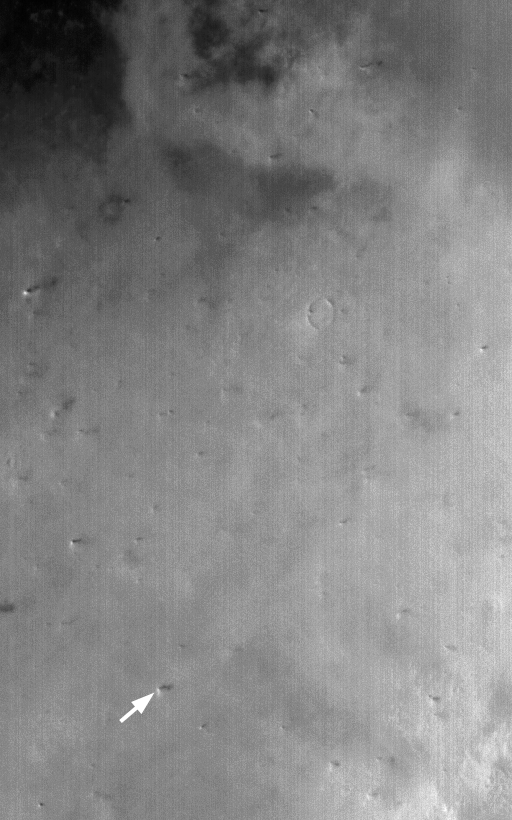

Big Dust Devils

28 January 2004
Northern Amazonis Planitia is famous for its frequent, large (> 1 km high) dust devils. They occur throughout the spring and summer seasons, and can be detected from orbit, even at the ~240 meters (~278 yards) per pixel resolution of the Mars Global Surveyor (MGS) Mars Orbiter Camera (MOC) wide angle instruments. This red wide angle image shows a plethora of large dust devils. The arrow points to an example. Shadows cast by the towering columns of swirling dust point away from the direction of sunlight illumination (sun is coming from the left/lower left). This December 2004 scene covers an area more than 125 km (> 78 mi) across and is located near 37°N, 154°W.

Credit: NASA/JPL/Malin Space Science Systems